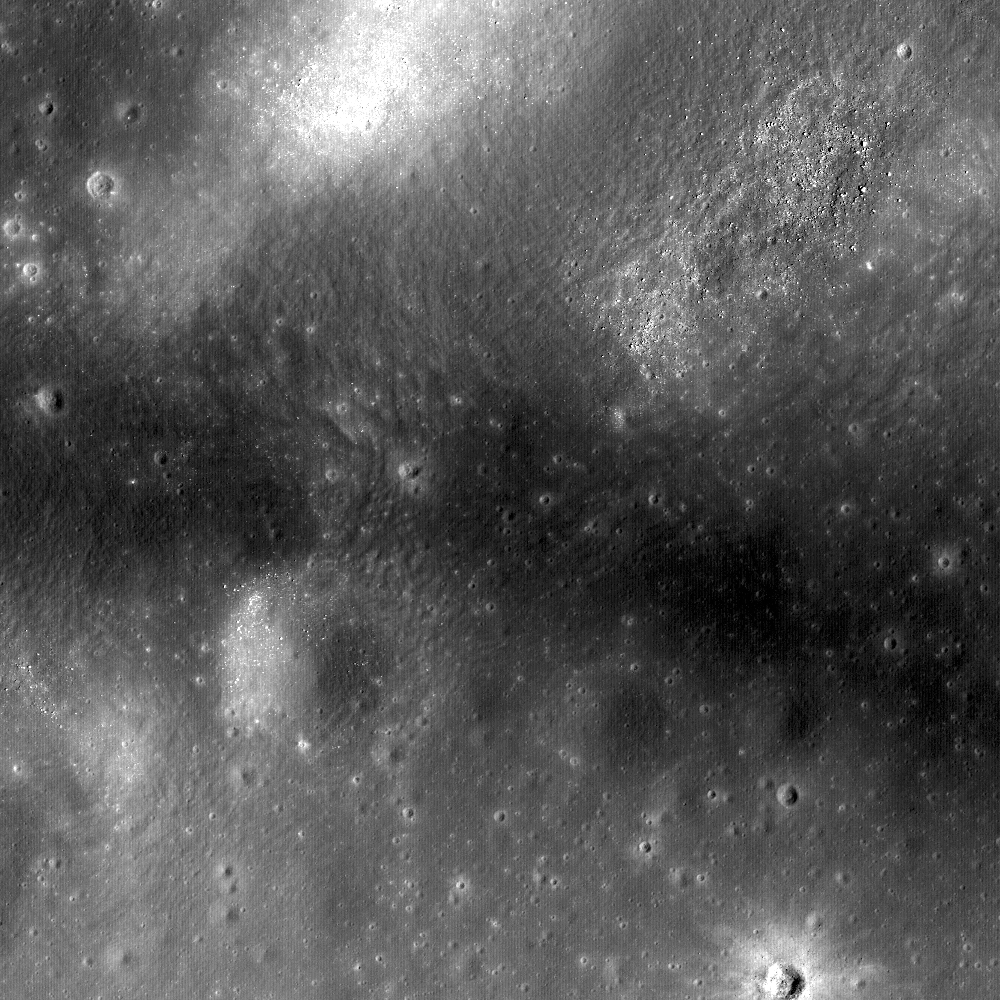

Reiner Gamma

WAC monochrome context image of the Reiner Gamma swirl.
Arrow indicates approximate location of NAC detail in main image.
Image M117874527M; scene width approximately 80 kilometers, or 49 miles

The heart of the Constellation region of interest in the Reiner Gamma swirl. Astronauts exploring this region will address longstanding questions about the origins of this distinctive natural feature. Image width is 510 meters or 1673 feet.

First identified by early astronomers during the Renaissance, the Reiner Gamma formation has been a subject of intense scientific study for almost five decades and is one of the highest-priority targets for future human lunar exploration. Reiner Gamma is one of the most distinctive natural features on the Moon. The striking, tadpole-shaped swirl in WAC monochrome has a significantly higher reflectance than the surrounding mare basalts.

NASA’s Goddard Space Flight Center built and manages the mission for the Exploration Systems Mission Directorate at NASA Headquarters in Washington. The Lunar Reconnaissance Orbiter Camera was designed to acquire data for landing site certification and to conduct polar illumination studies and global mapping. Operated by Arizona State University, LROC consists of a pair of narrow-angle cameras (NAC) and a single wide-angle camera (WAC). The mission is expected to return over 70 terabytes of image data.

Credit: NASA/GSFC/Arizona State University